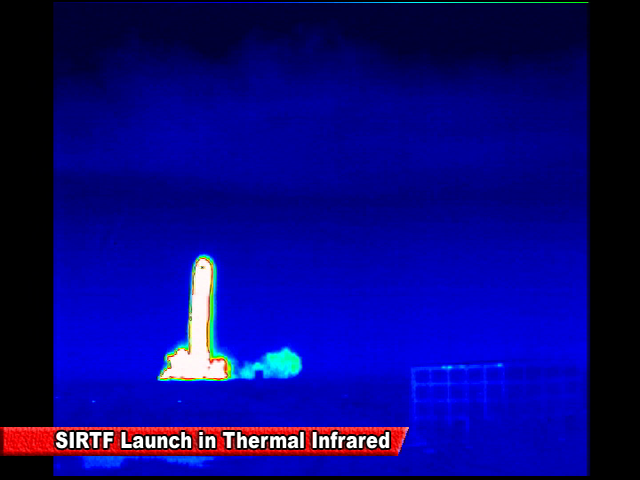

Spitzer Launch in Infrared

Screen grab from an infrared video of the launch of the Spitzer Space Telescope on August 25, 2003

Credit: NASA/JPL-Caltech